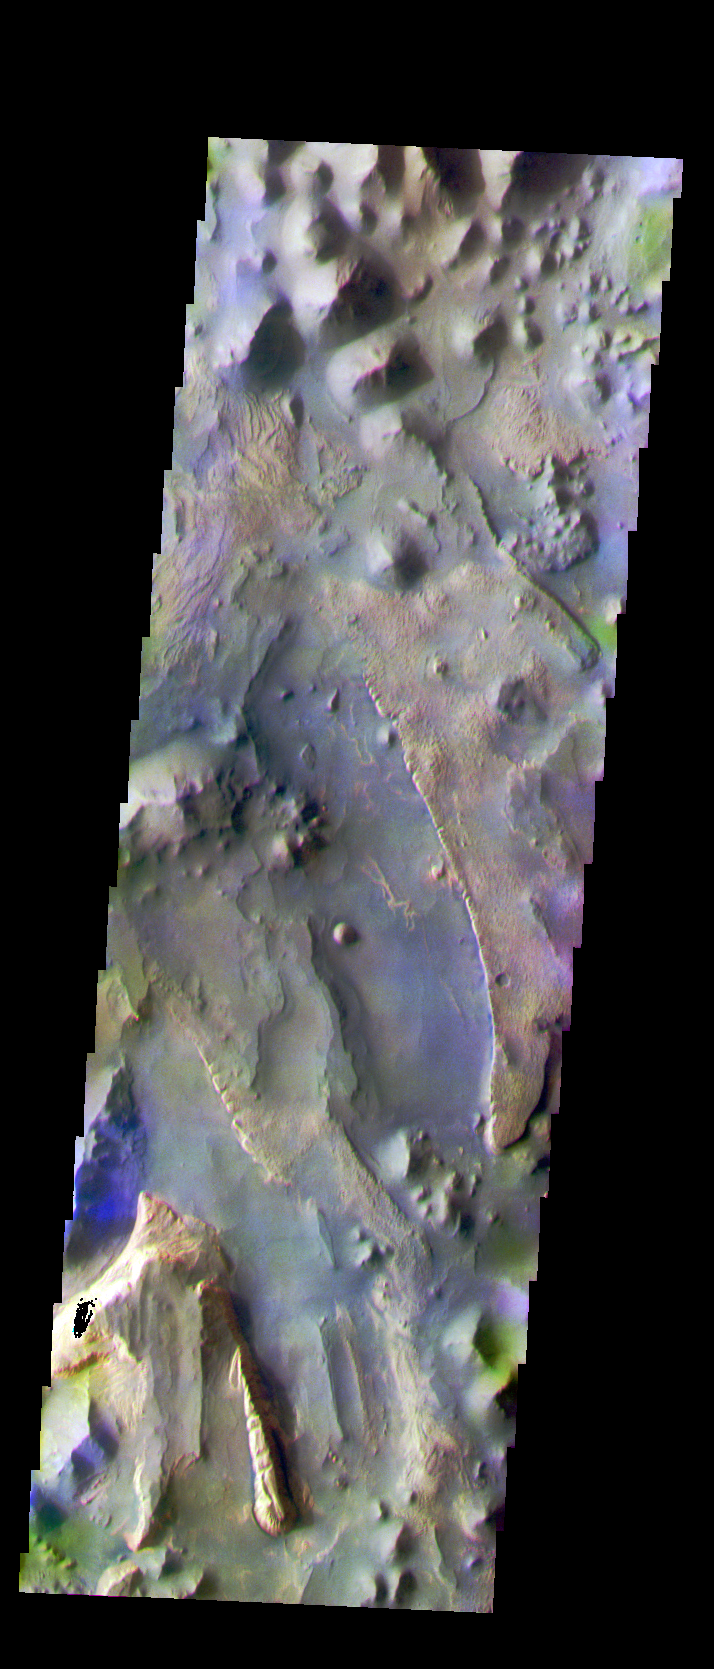

Auream Chaos

The THEMIS VIS camera is capable of capturing color images of the Martian surface using five different color filters. In this mode of operation, the spatial resolution and coverage of the image must be reduced to accommodate the additional data volume produced from using multiple filters. To make a color image, three of the five filter images (each in grayscale) are selected. Each is contrast enhanced and then converted to a red, green, or blue intensity image. These three images are then combined to produce a full color, single image. Because the THEMIS color filters don’t span the full range of colors seen by the human eye, a color THEMIS image does not represent true color. Also, because each single-filter image is contrast enhanced before inclusion in the three-color image, the apparent color variation of the scene is exaggerated. Nevertheless, the color variation that does appear is representative of some change in color, however subtle, in the actual scene. Note that the long edges of THEMIS color images typically contain color artifacts that do not represent surface variation.

This false color image was collected during Southern Fall and shows part of the Aureum Chaos.

Image information: VIS instrument. Latitude -3.6, Longitude 332.9 East (27.1 West). 35 meter/pixel resolution.

Note: this THEMIS visual image has not been radiometrically nor geometrically calibrated for this preliminary release. An empirical correction has been performed to remove instrumental effects. A linear shift has been applied in the cross-track and down-track direction to approximate spacecraft and planetary motion. Fully calibrated and geometrically projected images will be released through the Planetary Data System in accordance with Project policies at a later time.

NASA’s Jet Propulsion Laboratory manages the 2001 Mars Odyssey mission for NASA’s Office of Space Science, Washington, D.C. The Thermal Emission Imaging System (THEMIS) was developed by Arizona State University, Tempe, in collaboration with Raytheon Santa Barbara Remote Sensing. The THEMIS investigation is led by Dr. Philip Christensen at Arizona State University. Lockheed Martin Astronautics, Denver, is the prime contractor for the Odyssey project, and developed and built the orbiter. Mission operations are conducted jointly from Lockheed Martin and from JPL, a division of the California Institute of Technology in Pasadena.

Credit: NASA/JPL/Arizona State University